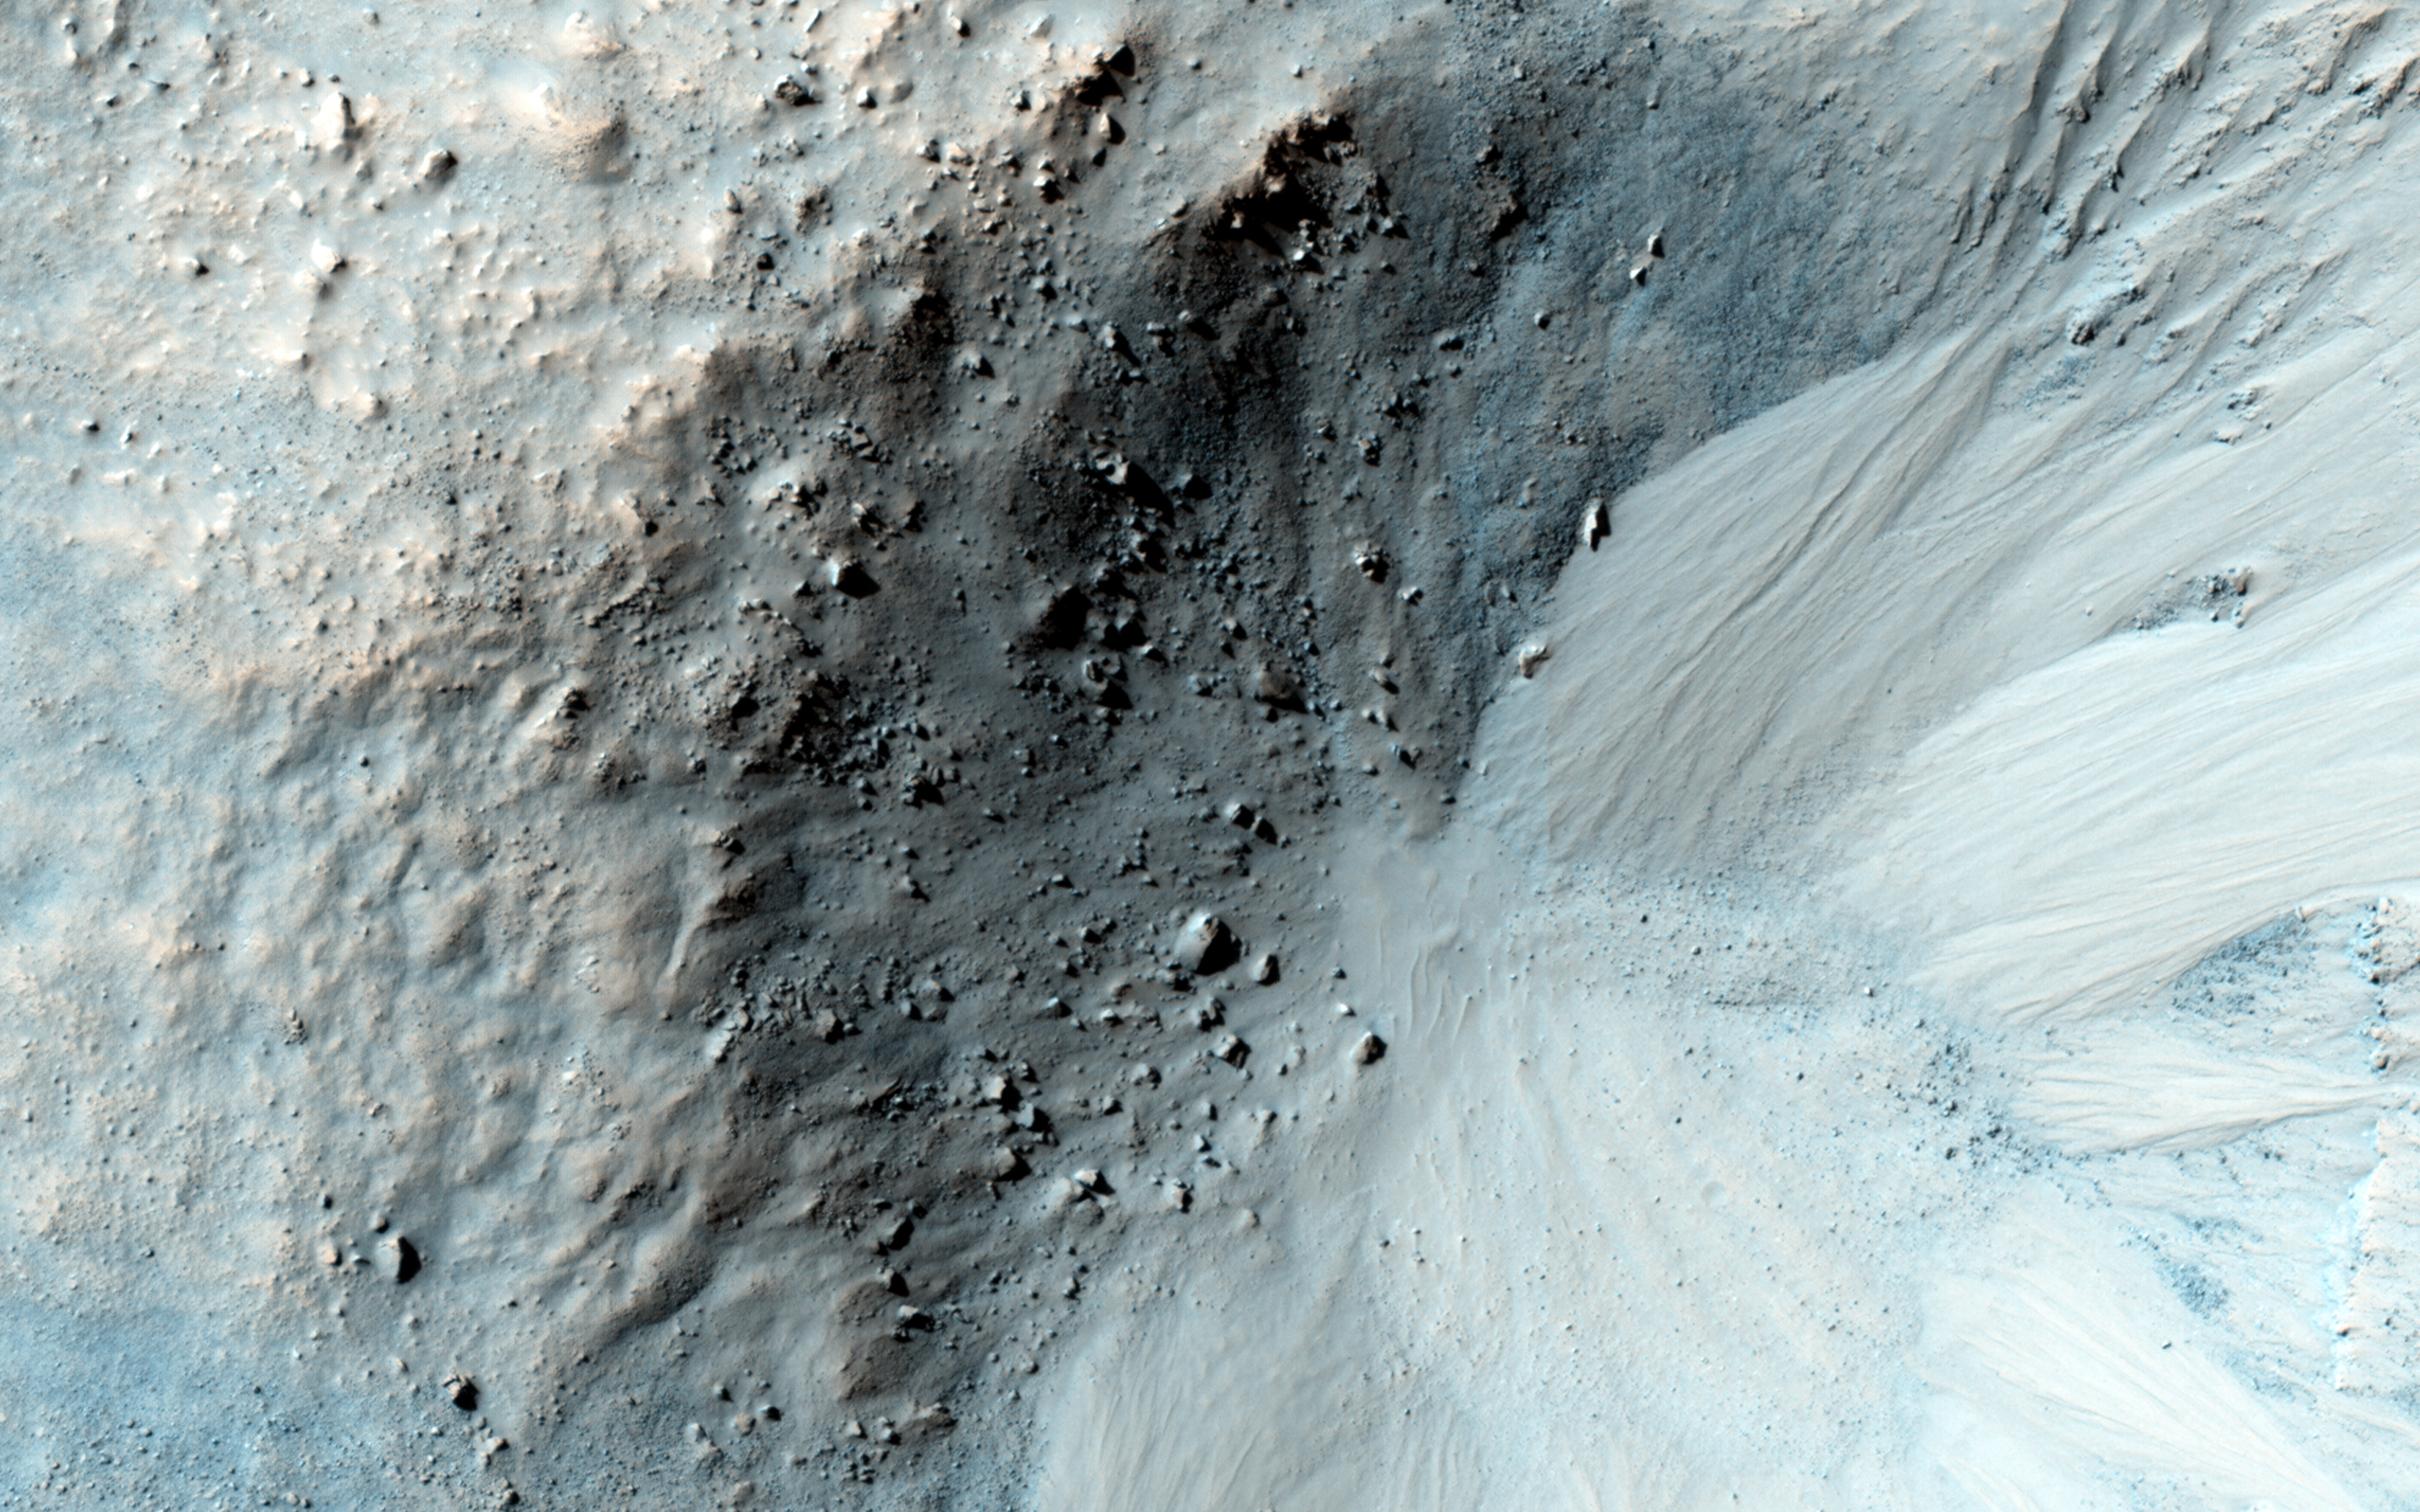

Equatorial Gullies

Gully-like landforms, or ravines, are most common in the middle latitudes of Mars, but also occur in polar and equatorial latitudes.

We see here an impact crater about 900 meters wide, with distinct gullies on all inner slopes except in the northwest sector of the crater. The crater formed on the side of an ancient channel, so the northwestern section slumped into the channel, so the slopes are not as steep.

This region of Mars is called Libya Montes, near the equator on the south edge of the Isidis impact basin. These are typical gullies with alcoves at the top, channels, and depositional fans at the bottom, but the alcoves are relatively small compared with many other mid-latitude gullies. HiRISE has shown that gullies are actively forming today in the southern mid-latitudes, aided by the seasonal deposition of carbon dioxide frost or dry ice.

The equatorial gullies here appear pristine at the scale of HiRISE, with no superimposed craters or windblown deposits, so the gullies formed in the recent past and could still be forming today. Here in the Martian tropics, it is too warm for dry ice to help fluidize the movement of debris, but the slopes are probably steep enough for dry mass wasting to move dry particles, perhaps aided by water in the crust to reduce friction.

HiRISE is one of six instruments on NASA’s Mars Reconnaissance Orbiter. The University of Arizona, Tucson, operates the orbiter’s HiRISE camera, which was built by Ball Aerospace & Technologies Corp., Boulder, Colo. NASA’s Jet Propulsion Laboratory, a division of the California Institute of Technology in Pasadena, manages the Mars Reconnaissance Orbiter Project for the NASA Science Mission Directorate, Washington.

Credit: NASA/JPL-Caltech/Univ. of Arizona